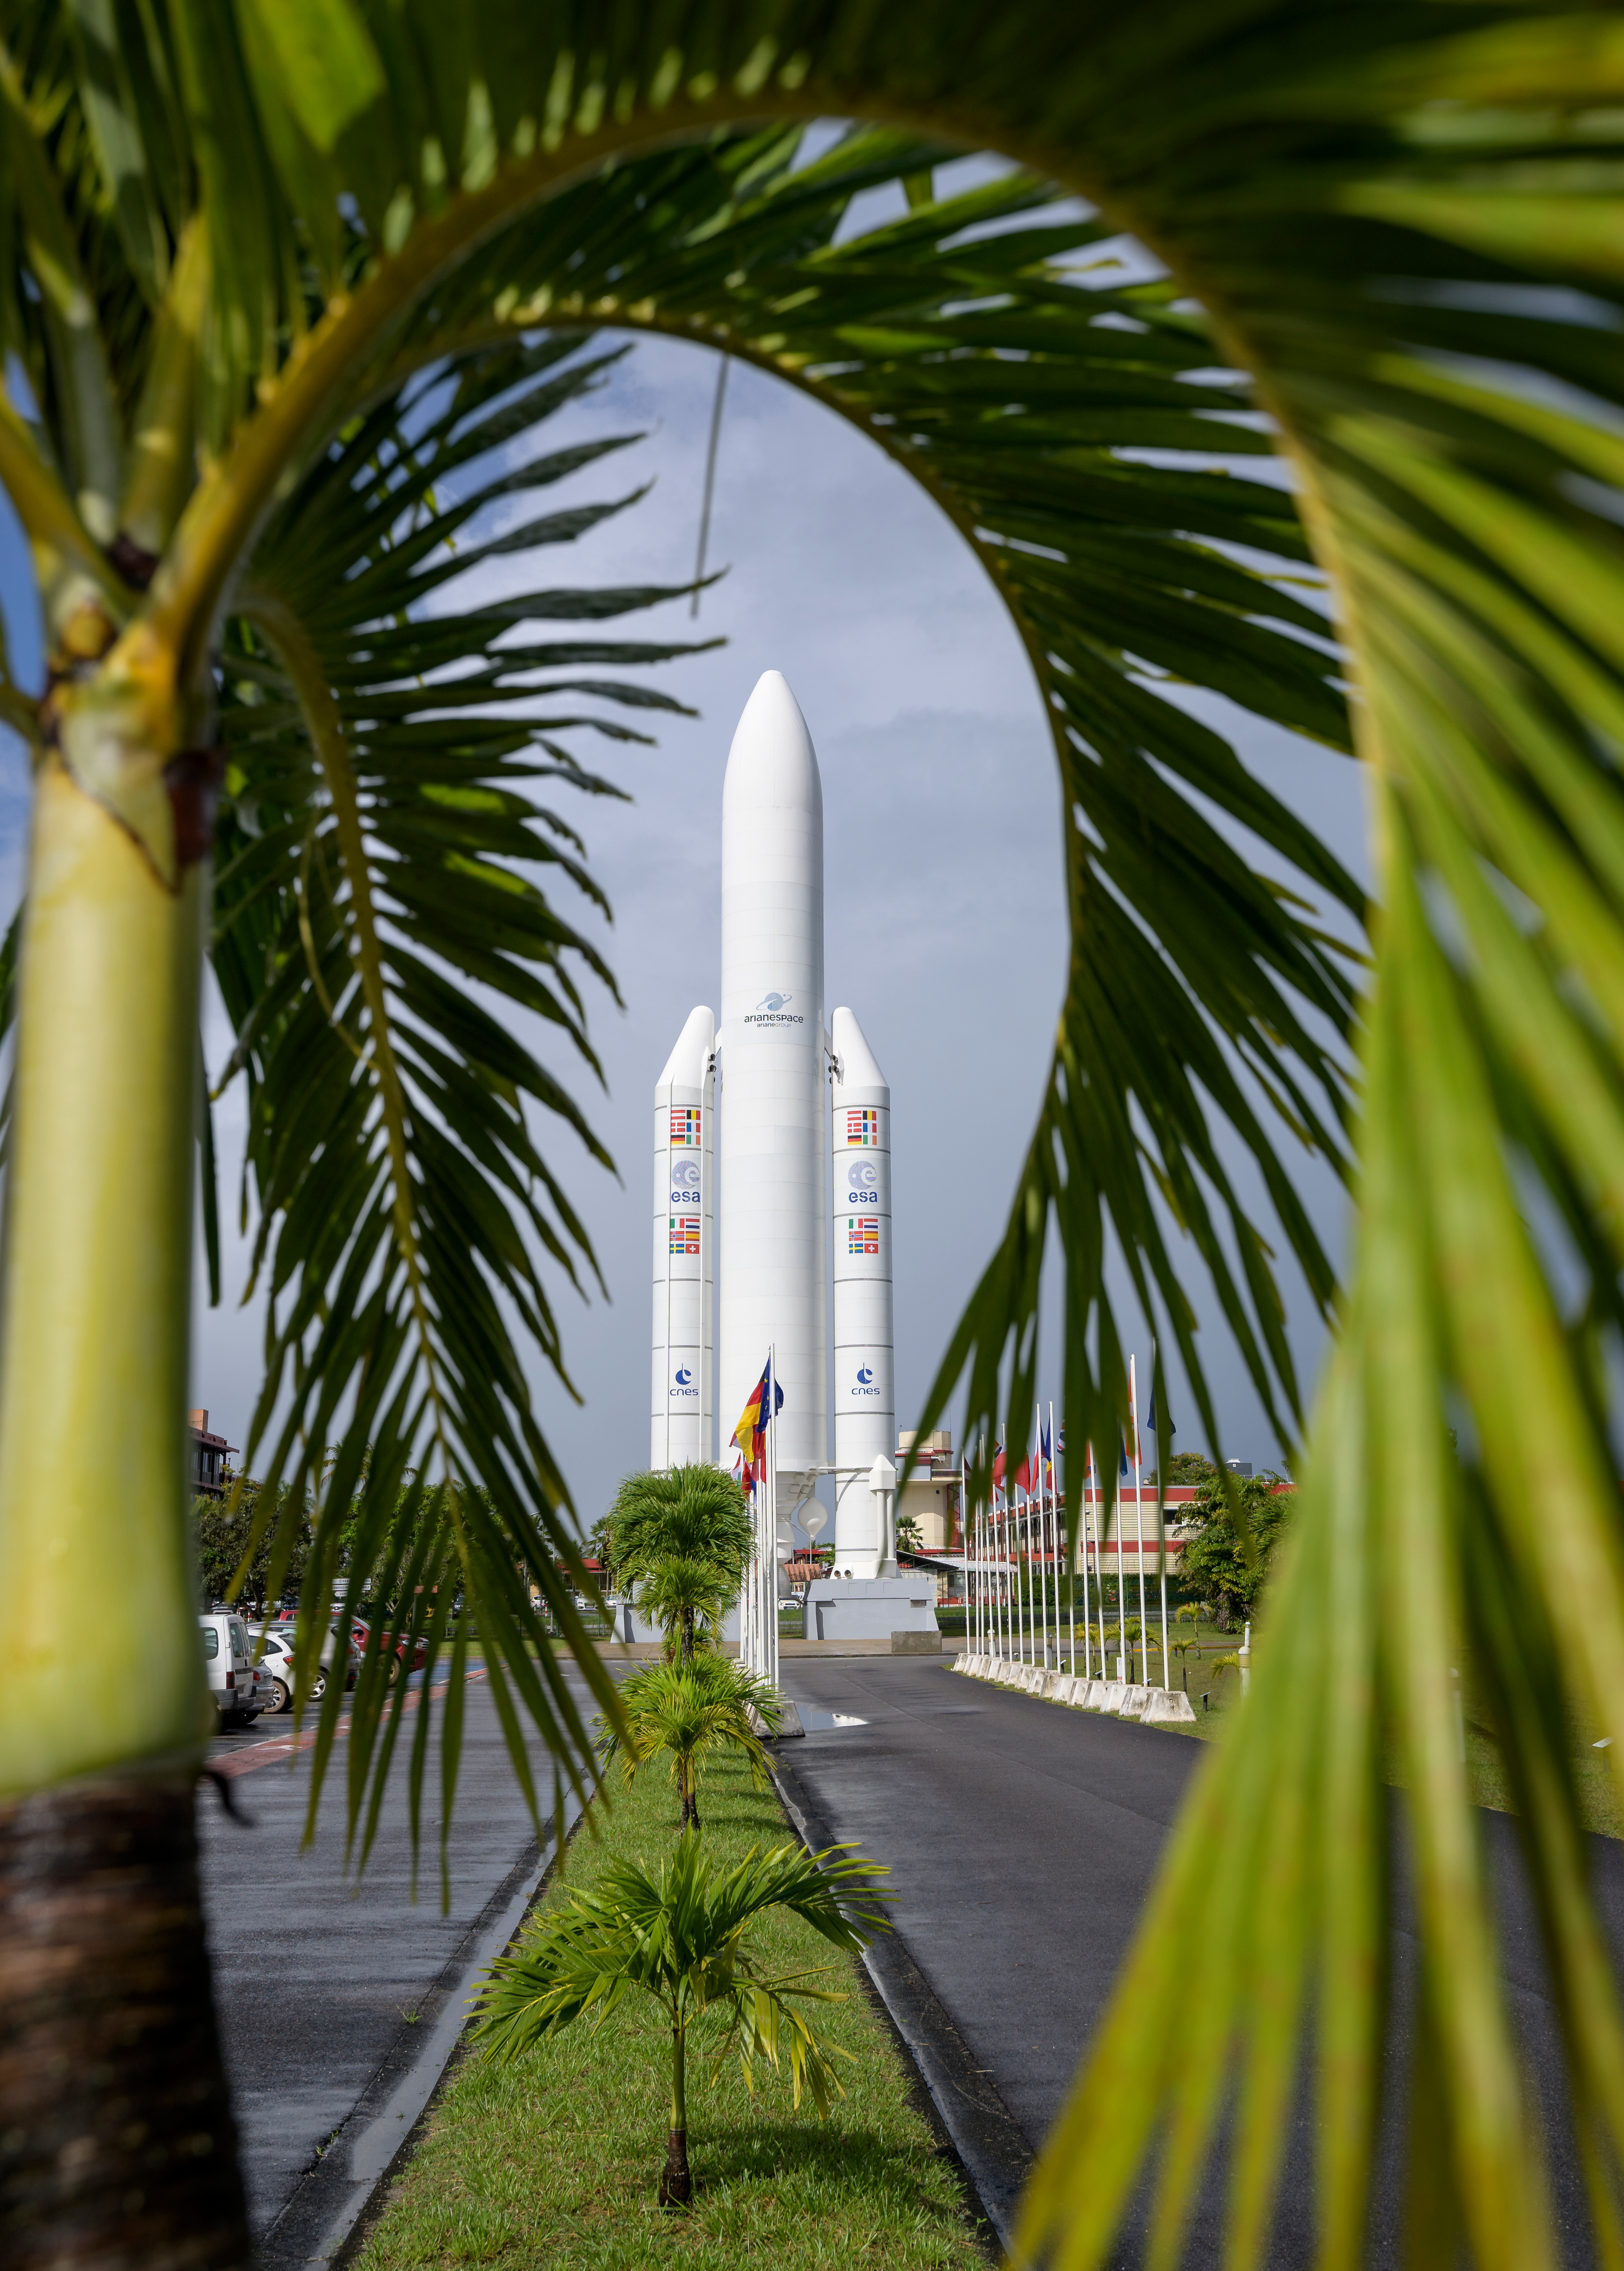

James Webb Space Telescope Prelaunch

A mockup of Arianespace's Ariane 5 rocket is seen at the entrance to the Guiana Space Center in Kourou, French Guiana, Tuesday, Dec. 21, 2021. The James Webb Space Telescope (sometimes called JWST or Webb) is a large infrared telescope with a 21.3 foot (6.5 meter) primary mirror. The observatory is scheduled to launch later in the week and will study every phase of cosmic history—from within our solar system to the most distant observable galaxies in the early universe.

Credit: NASA/Bill Ingalls